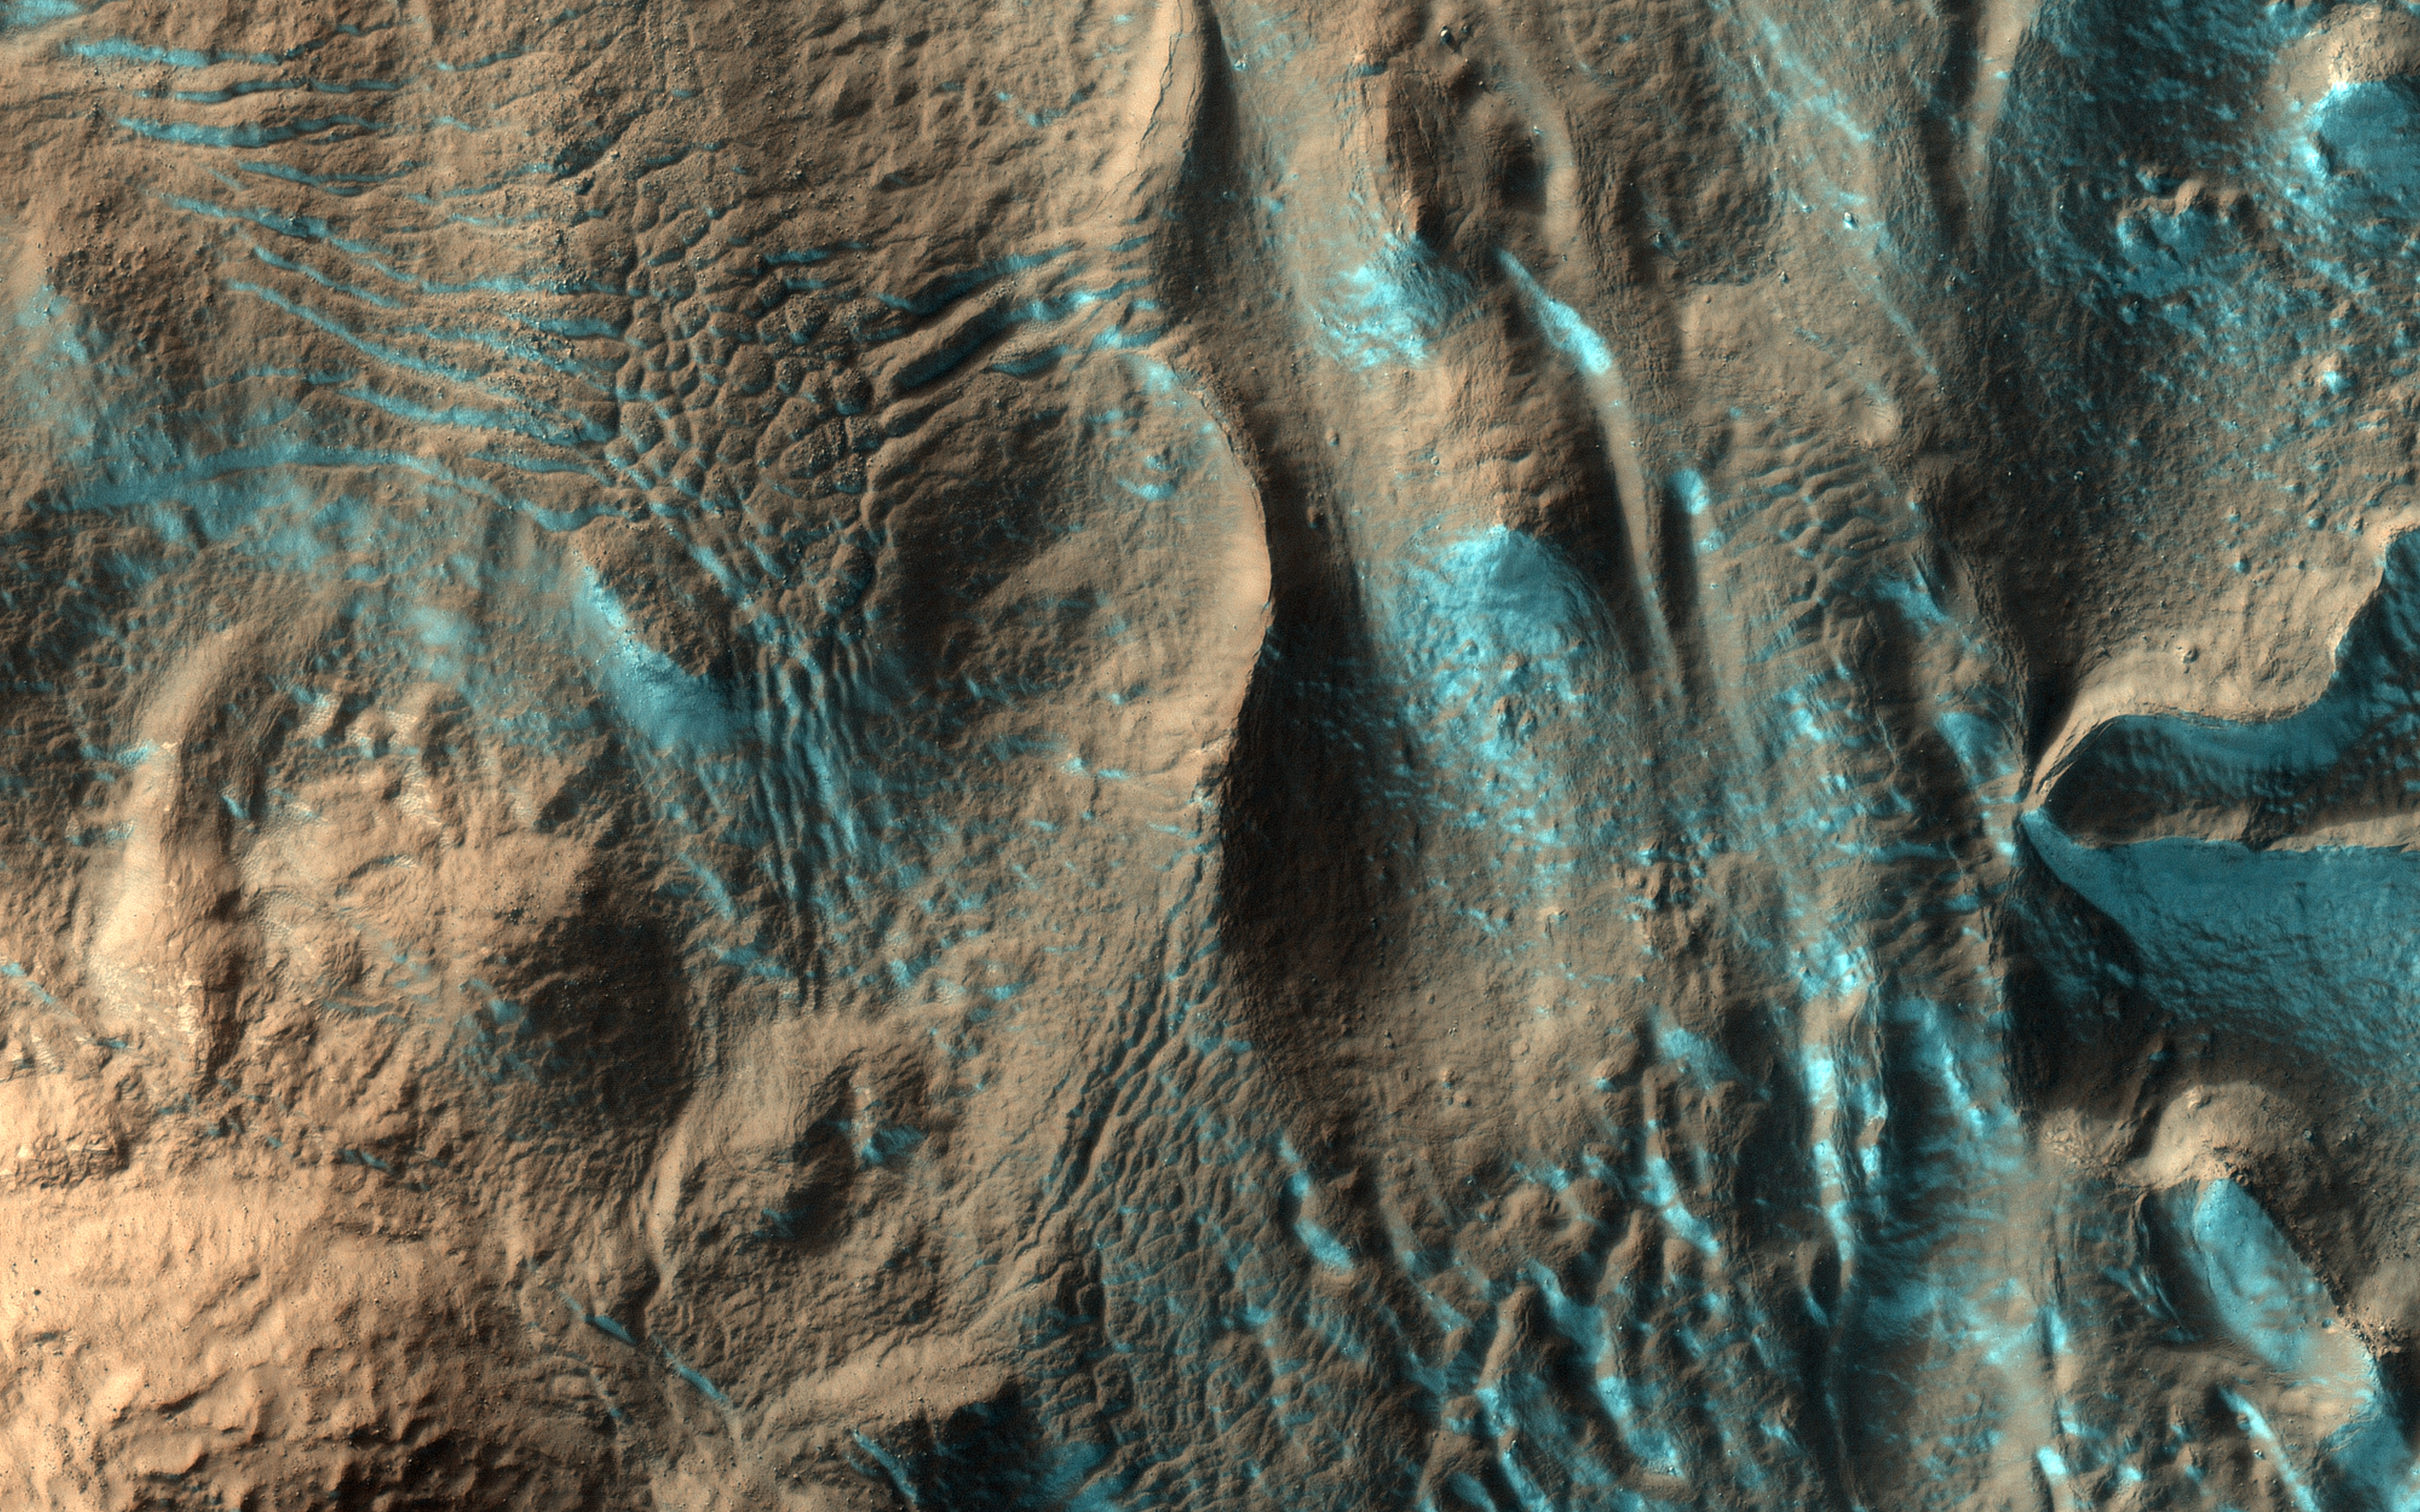

Streamers of Frost

When we acquired this image, it was northern summer and southern winter on Mars, but signs of spring are already starting to appear at latitudes not far from the equator. This image of Penticton Crater, taken at latitude 38 degrees south, shows streamers of seasonal carbon dioxide ice (dry ice) only remaining in places in the terrain that are still partially in the shade.

The turquoise-colored frost (enhanced color) is protected from the sun in shadowed dips in the ground while the sunlit surface nearby is already frost-free.

The map is projected here at a scale of 50 centimeters (19.7 inches) per pixel. (The original image scale is 51.6 centimeters [20.3 inches] per pixel [with 2 x 2 binning]; objects on the order of 155 centimeters [61.0 inches] across are resolved.) North is up.

The University of Arizona, in Tucson, operates HiRISE, which was built by Ball Aerospace & Technologies Corp., in Boulder, Colorado. NASA’s Jet Propulsion Laboratory, a division of Caltech in Pasadena, California, manages the Mars Reconnaissance Orbiter Project for NASA’s Science Mission Directorate, Washington.

Credit: NASA/JPL-Caltech/University of Arizona